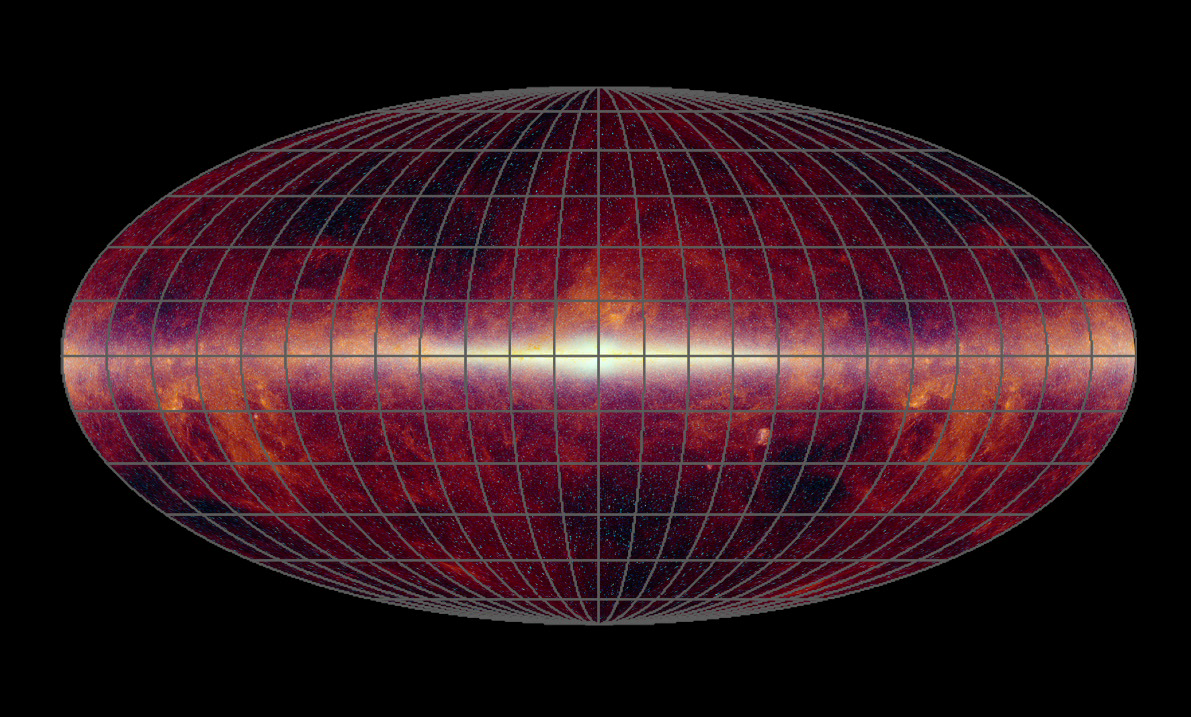

WISE Eyes the Whole Sky

This animation shows the progress of the WISE all-sky survey over time. WISE, or NASA’s Wide-field Infrared Survey Explorer, is perched up in the sky like a wise, old owl, scanning the whole sky one-and-a-half times in infrared light. On July 17, 2010, it will have completed its first scan of the entire sky, delivering more than one million image frames so far.

The animation begins with an all-sky infrared map consisting of data taken by previous missions: the Infrared Astronomical Satellite; NASA’s Cosmic Background Explorer; and the Two-Micron All-Sky Survey. The map is then filled in to show the sky areas WISE scanned over time. Red indicates regions with the greatest coverage, and blue the least. The poles received the most coverage because WISE orbits Earth around the poles, scanning out strips of sky as Earth moves around the sun. The red lines between the poles show areas that received extra coverage because of the mission’s strategy to avoid the moon. When the moon is in WISE’s field of view, about twice every month, the space telescope captures the region it blocks, by first moving ahead of the moon and then behind it. This results in overlapped coverage for certain slices of sky. During this first all-sky scan, every point was covered by at least eight image frames.

The Infrared Astronomical Satellite was a joint project of the United States, United Kingdom and the Netherlands. The Two-Micron All-Sky Survey was a project of NASA; the National Science Foundation; the University of Massachusetts, Amherst; and the California Institute of Technology, Pasadena, Calif.

JPL manages WISE for NASA’s Science Mission Directorate, Washington. The principal investigator, Edward Wright, is at UCLA. The mission was competitively selected under NASA’s Explorers Program managed by the Goddard Space Flight Center, Greenbelt, Md. The science instrument was built by the Space Dynamics Laboratory, Logan, Utah, and the spacecraft was built by Ball Aerospace & Technologies Corp., Boulder, Colo. Science operations and data processing take place at the Infrared Processing and Analysis Center at the California Institute of Technology in Pasadena. Caltech manages JPL for NASA.

Credit: NASA/JPL-Caltech/UCLA